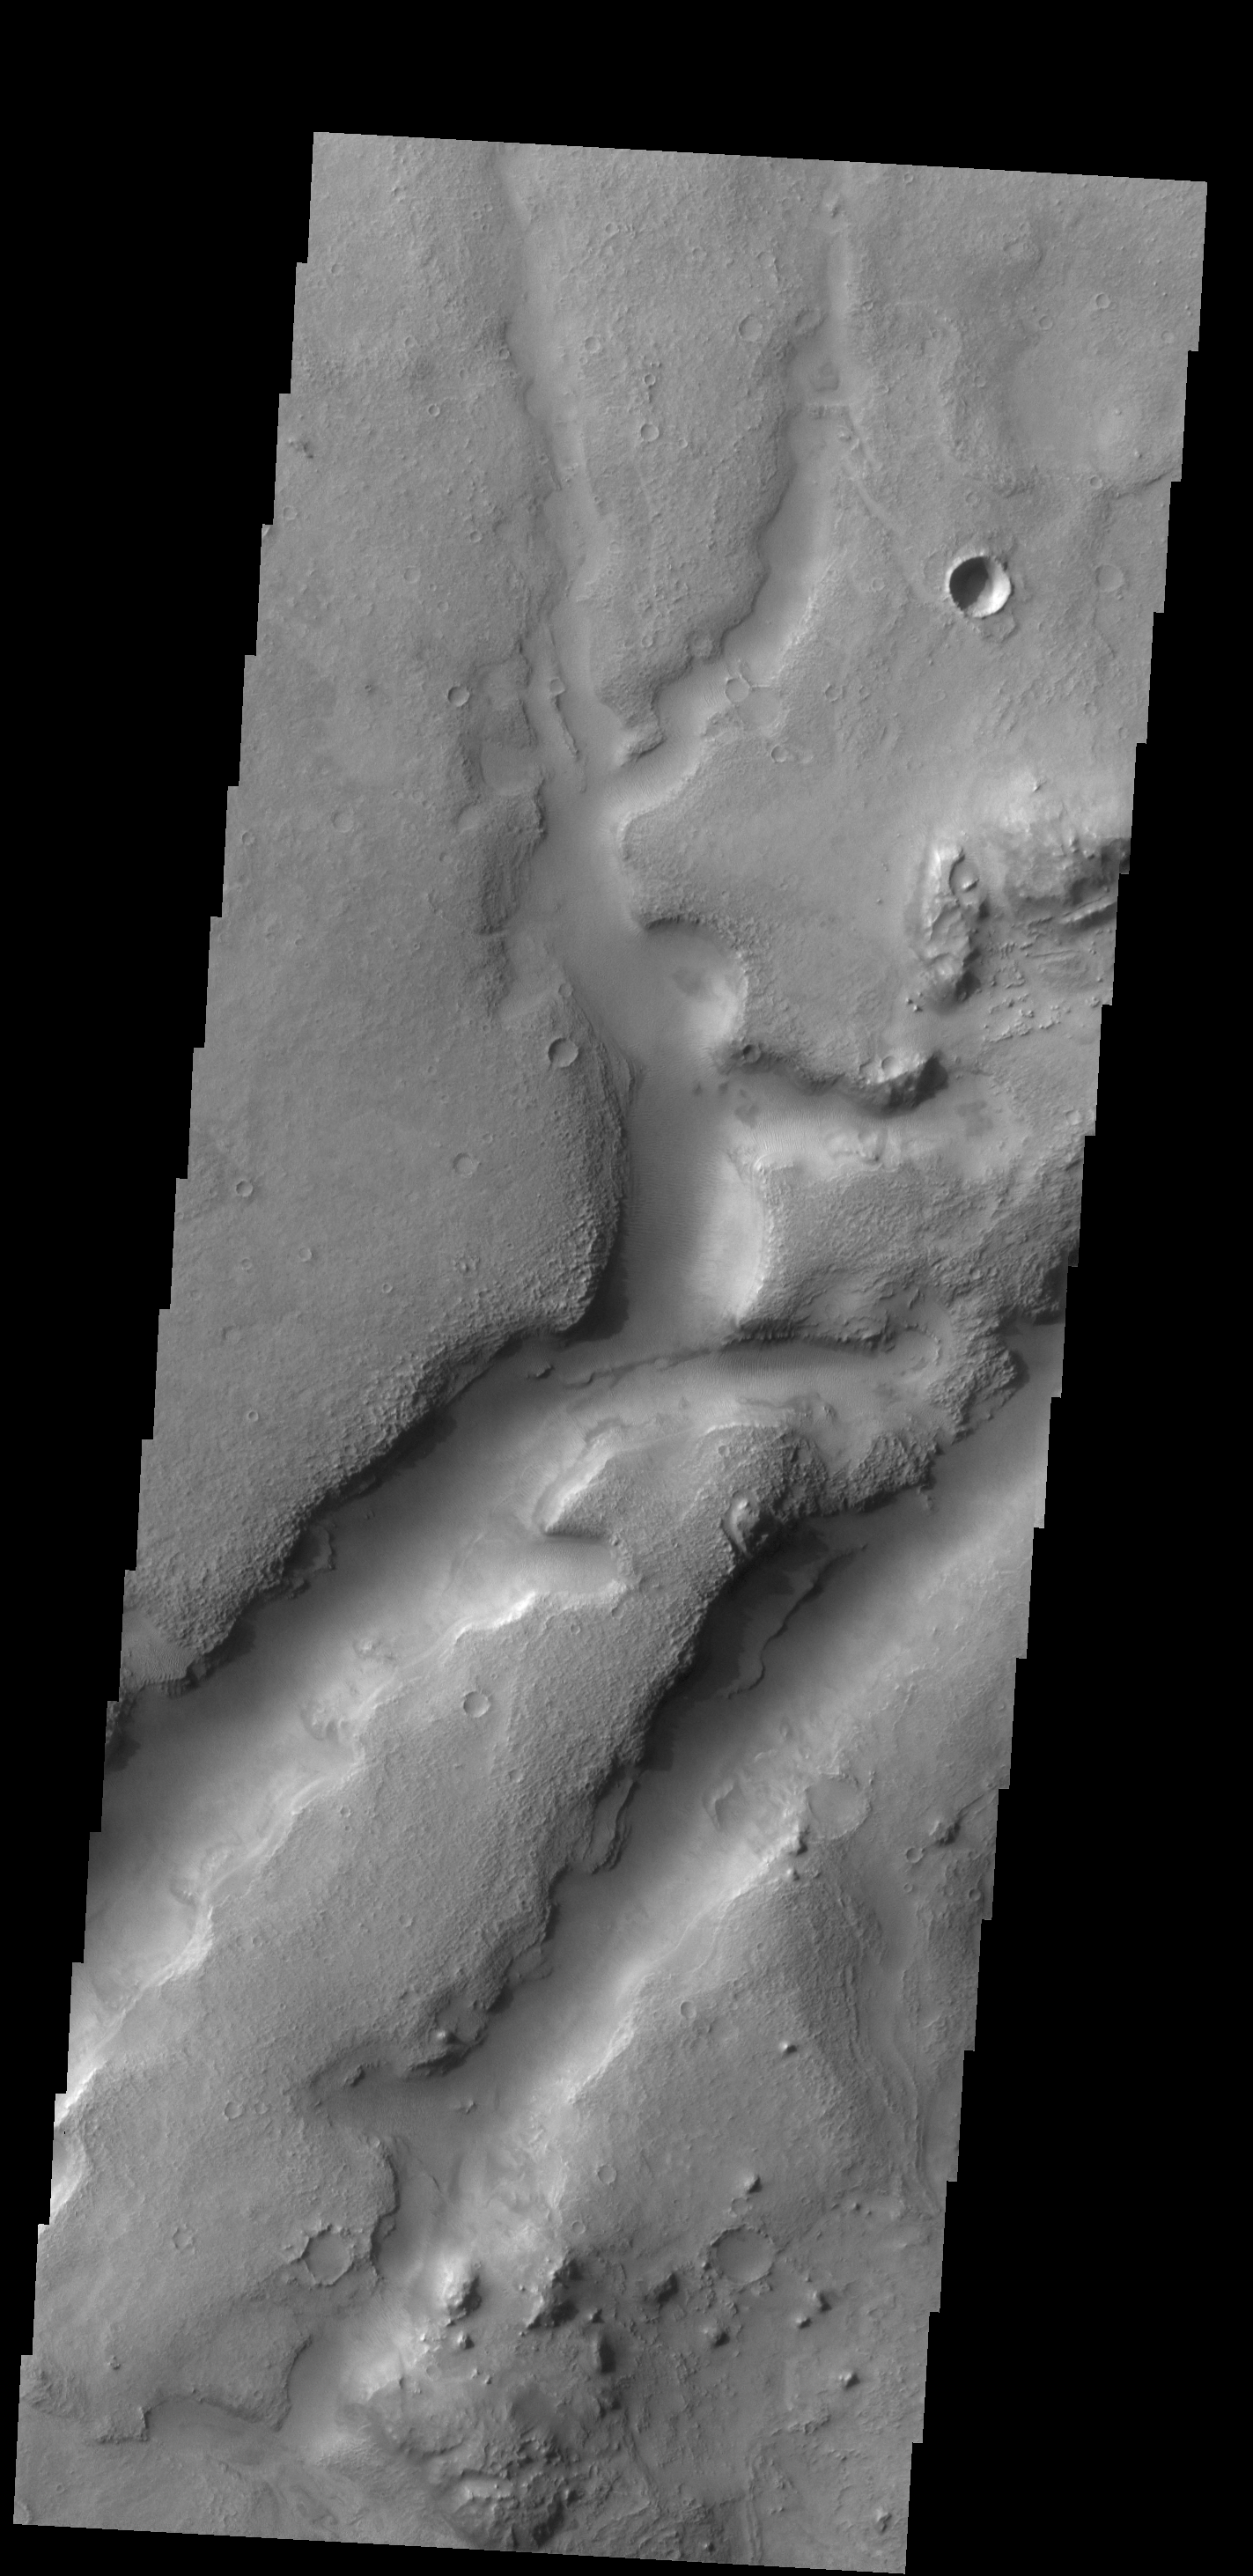

Channel

This complex channel is located in the Nili Fossae region.

Credit: NASA/JPL-Caltech/ASU